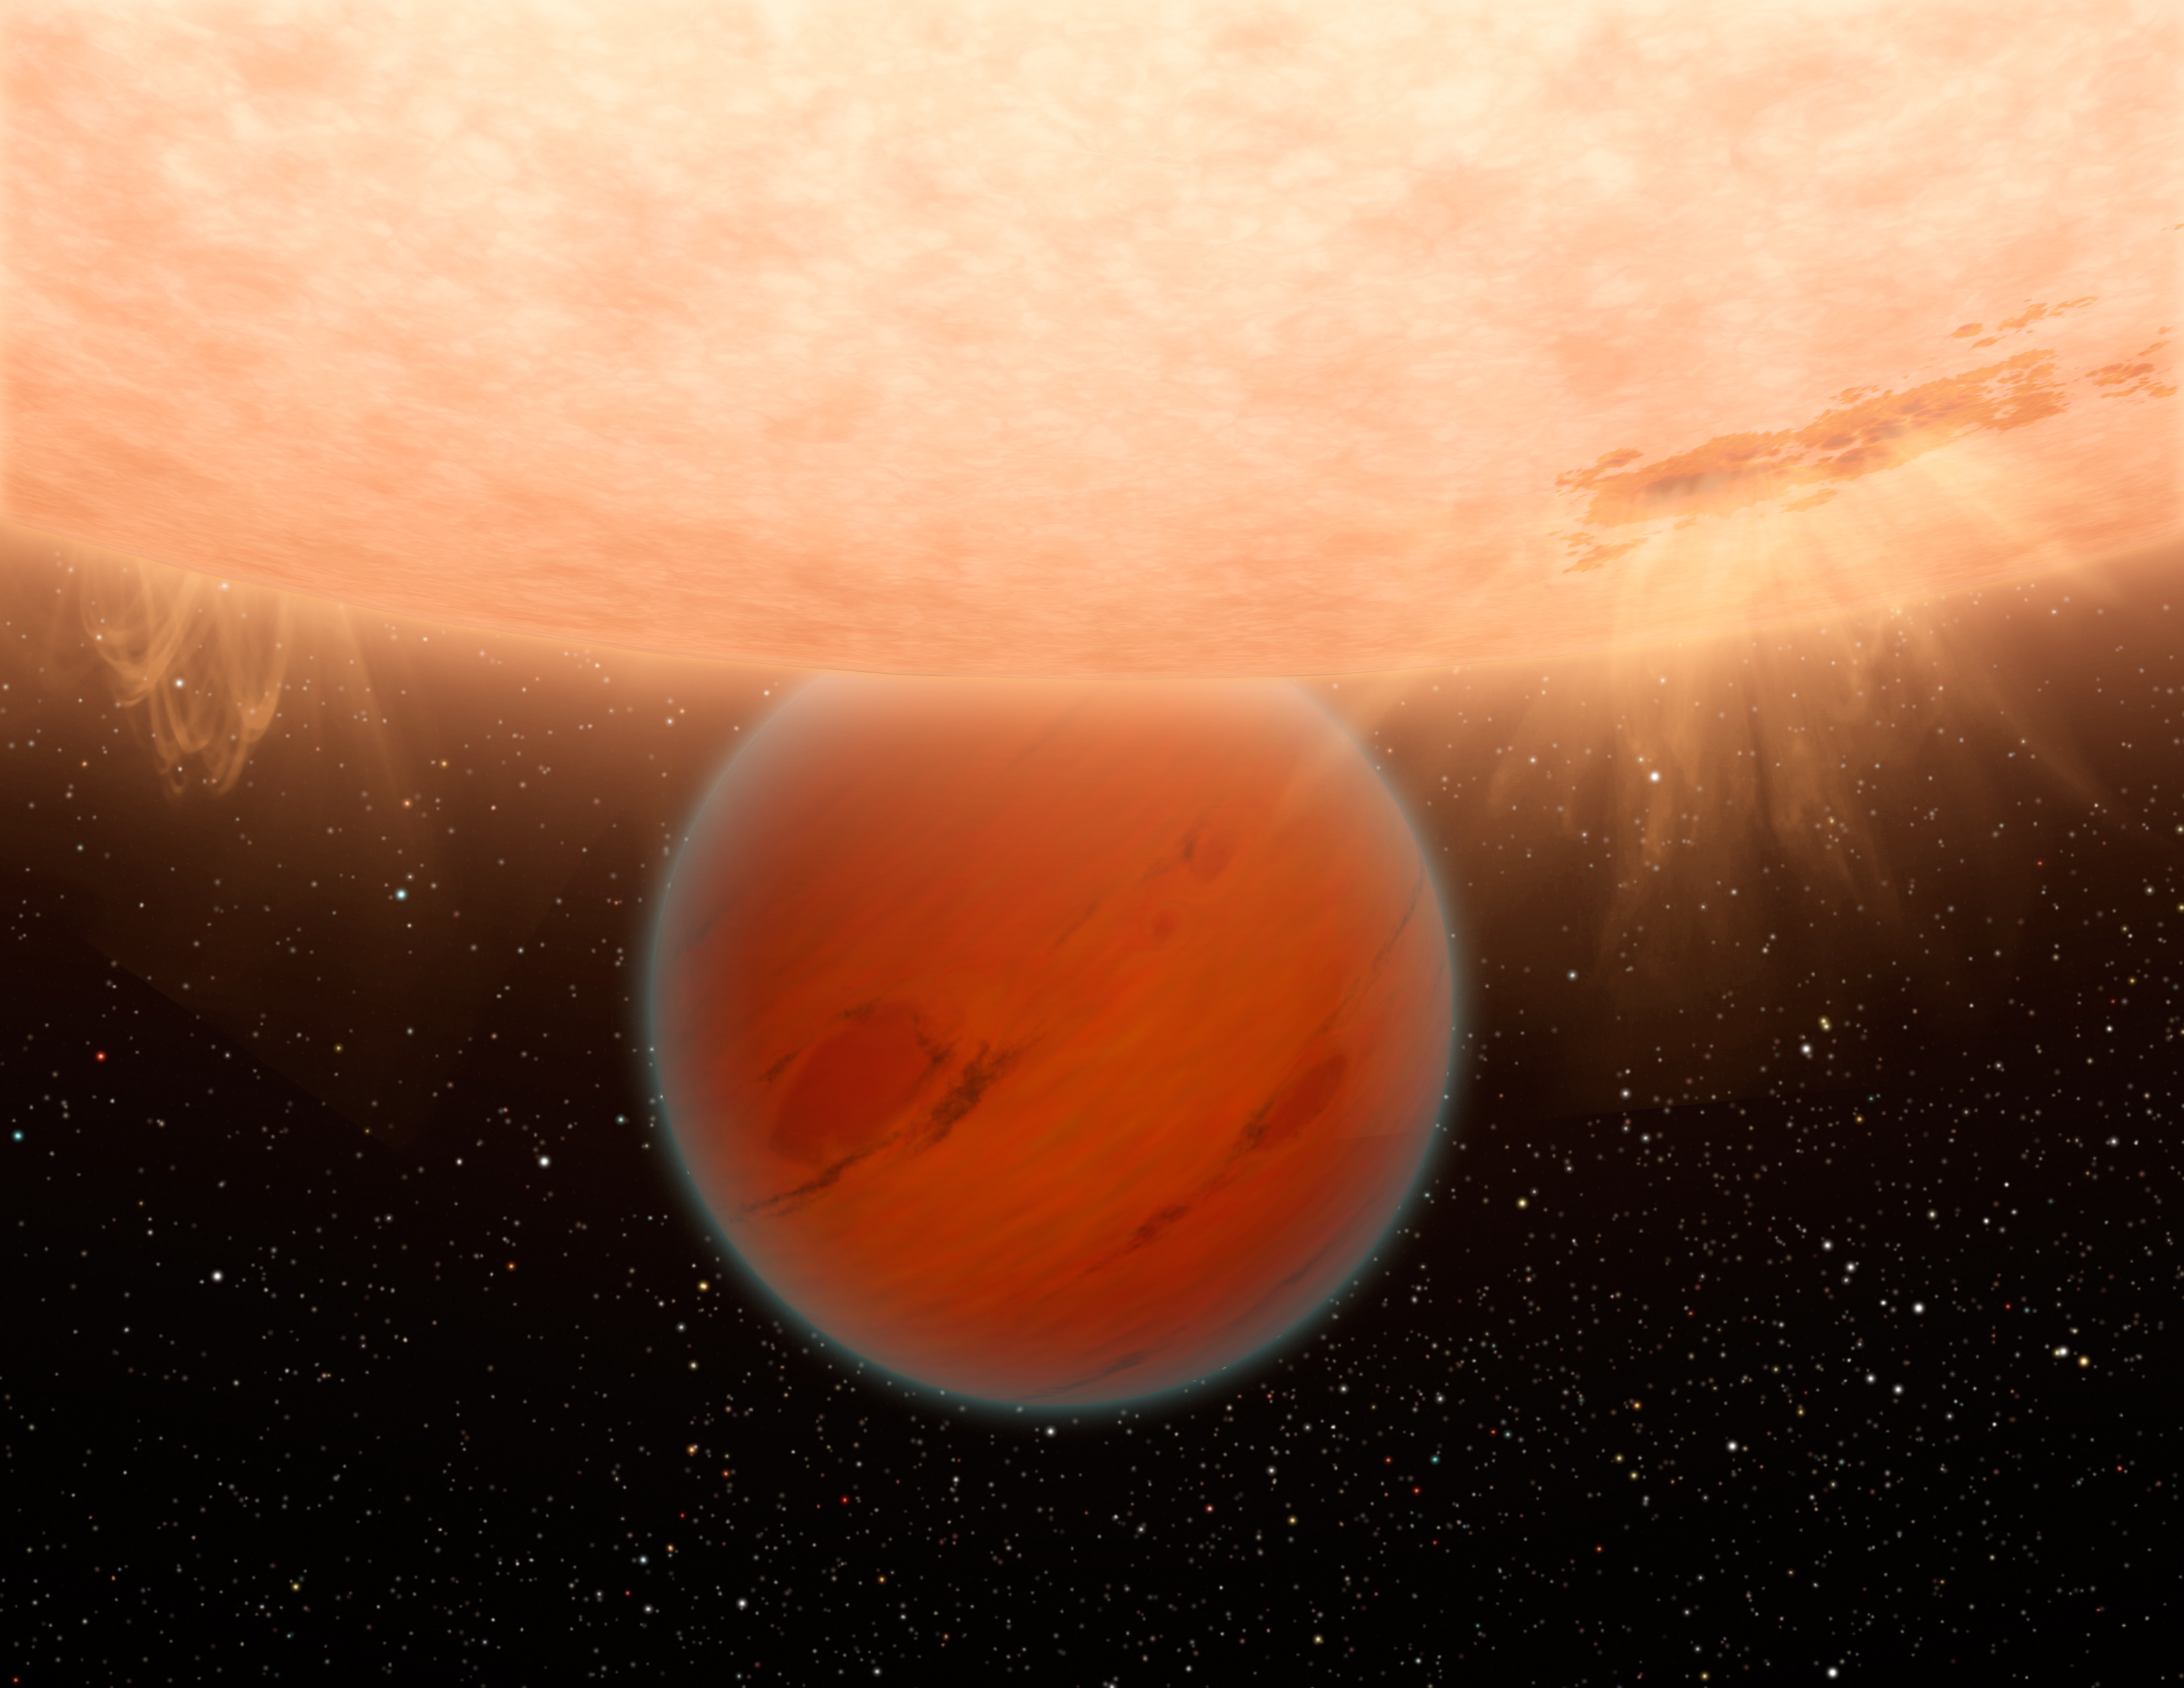

Exotic Exoplanet (Artist’s Concept)

Figure 1

An unusual, methane-free world is partially eclipsed by its star in this artist’s concept. NASA’s Spitzer Space Telescope has found evidence that a hot, Neptune-sized planet orbiting a star beyond our sun lacks methane — an ingredient common to many planets in our own solar system.

Models of planetary atmospheres indicate that any world with the common mix of hydrogen, carbon and oxygen, and a temperature up to 1,000 Kelvin (1,340 degrees Fahrenheit) should have a large amount of methane and a small amount of carbon monoxide.

The planet illustrated here, called GJ 436b is about 800 Kelvin (or 980 degrees Fahrenheit) — it was expected to have methane but Spitzer’s observations showed it does not.

The finding demonstrates the diversity of exoplanets, and indicates that models of exoplanetary atmospheres need to be revised.

How to Measure Exoplanet Light
The plots in Figure 1 show light from the distant planet, GJ 436b, and its star, as measured at six different infrared wavelengths. Astronomers use telescopes like Spitzer to measure the direct light of distant worlds, called exoplanets, and learn more about chemicals in their atmospheres.

The technique involves measuring light from an exoplanet and its star before, during and after the planet circles behind the star. (The technique only works for those planets that happen to cross behind and in front of their stars as seen from our point of view on Earth.) When the planet disappears behind the star, the total light observed drops, as seen by the dips in these light curves. This same measurement is repeated at different wavelengths of light. In this graph, the different wavelengths are on the vertical axis, and time on the horizontal axis. Those dips in the total light tell astronomers exactly how much light is coming from the planet itself.

As the data demonstrate, the amount of light coming off a planet changes with different wavelengths. The differences are due to the temperature of a planet as well as its chemical makeup. In this case, astronomers were able to show that GJ 436b lacks the common planetary ingredient of methane.

Plot

Credit: NASA/JPL-Caltech